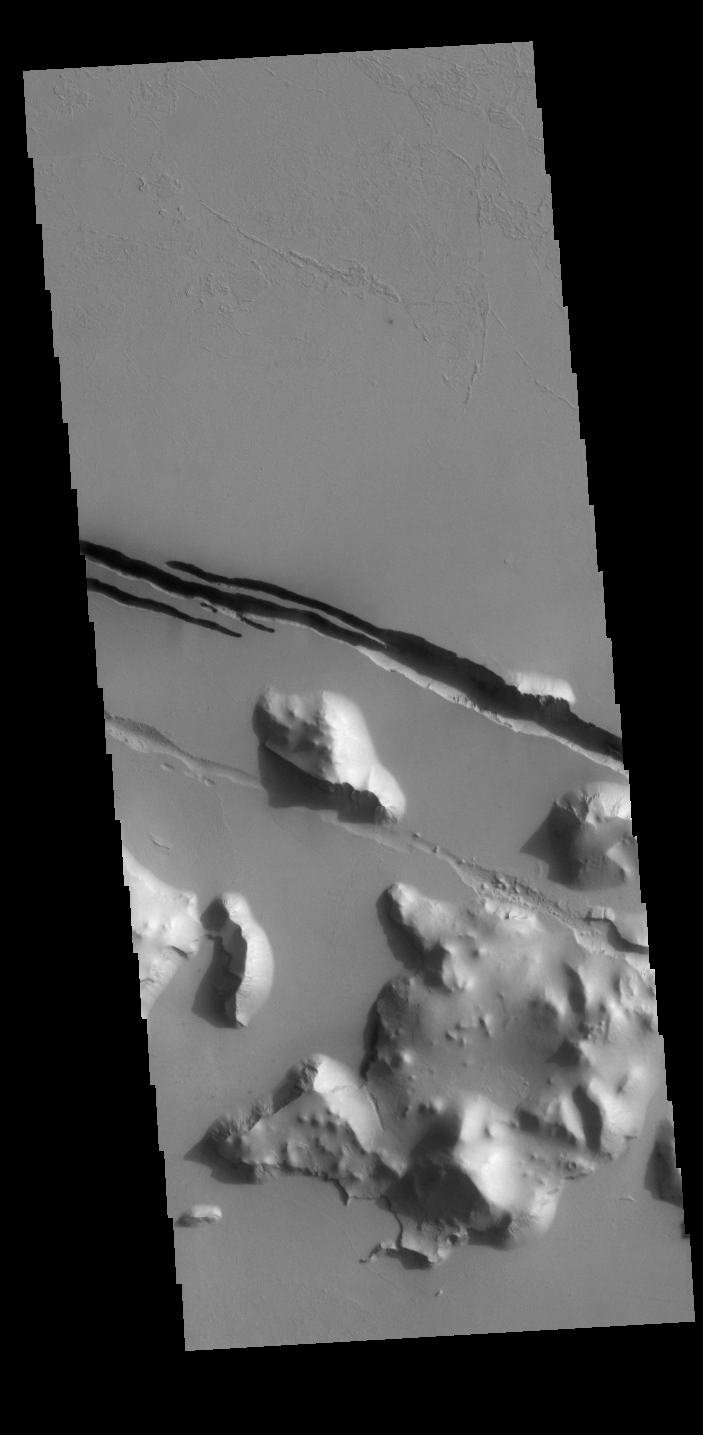

Cerberus Fossae

This VIS image shows part of Cerberus Fossae. The linear depressions are called fossae. The fossae are fault bounded graben, created by tectonic activity in the region.

Credit: NASA/JPL-Caltech/ASU